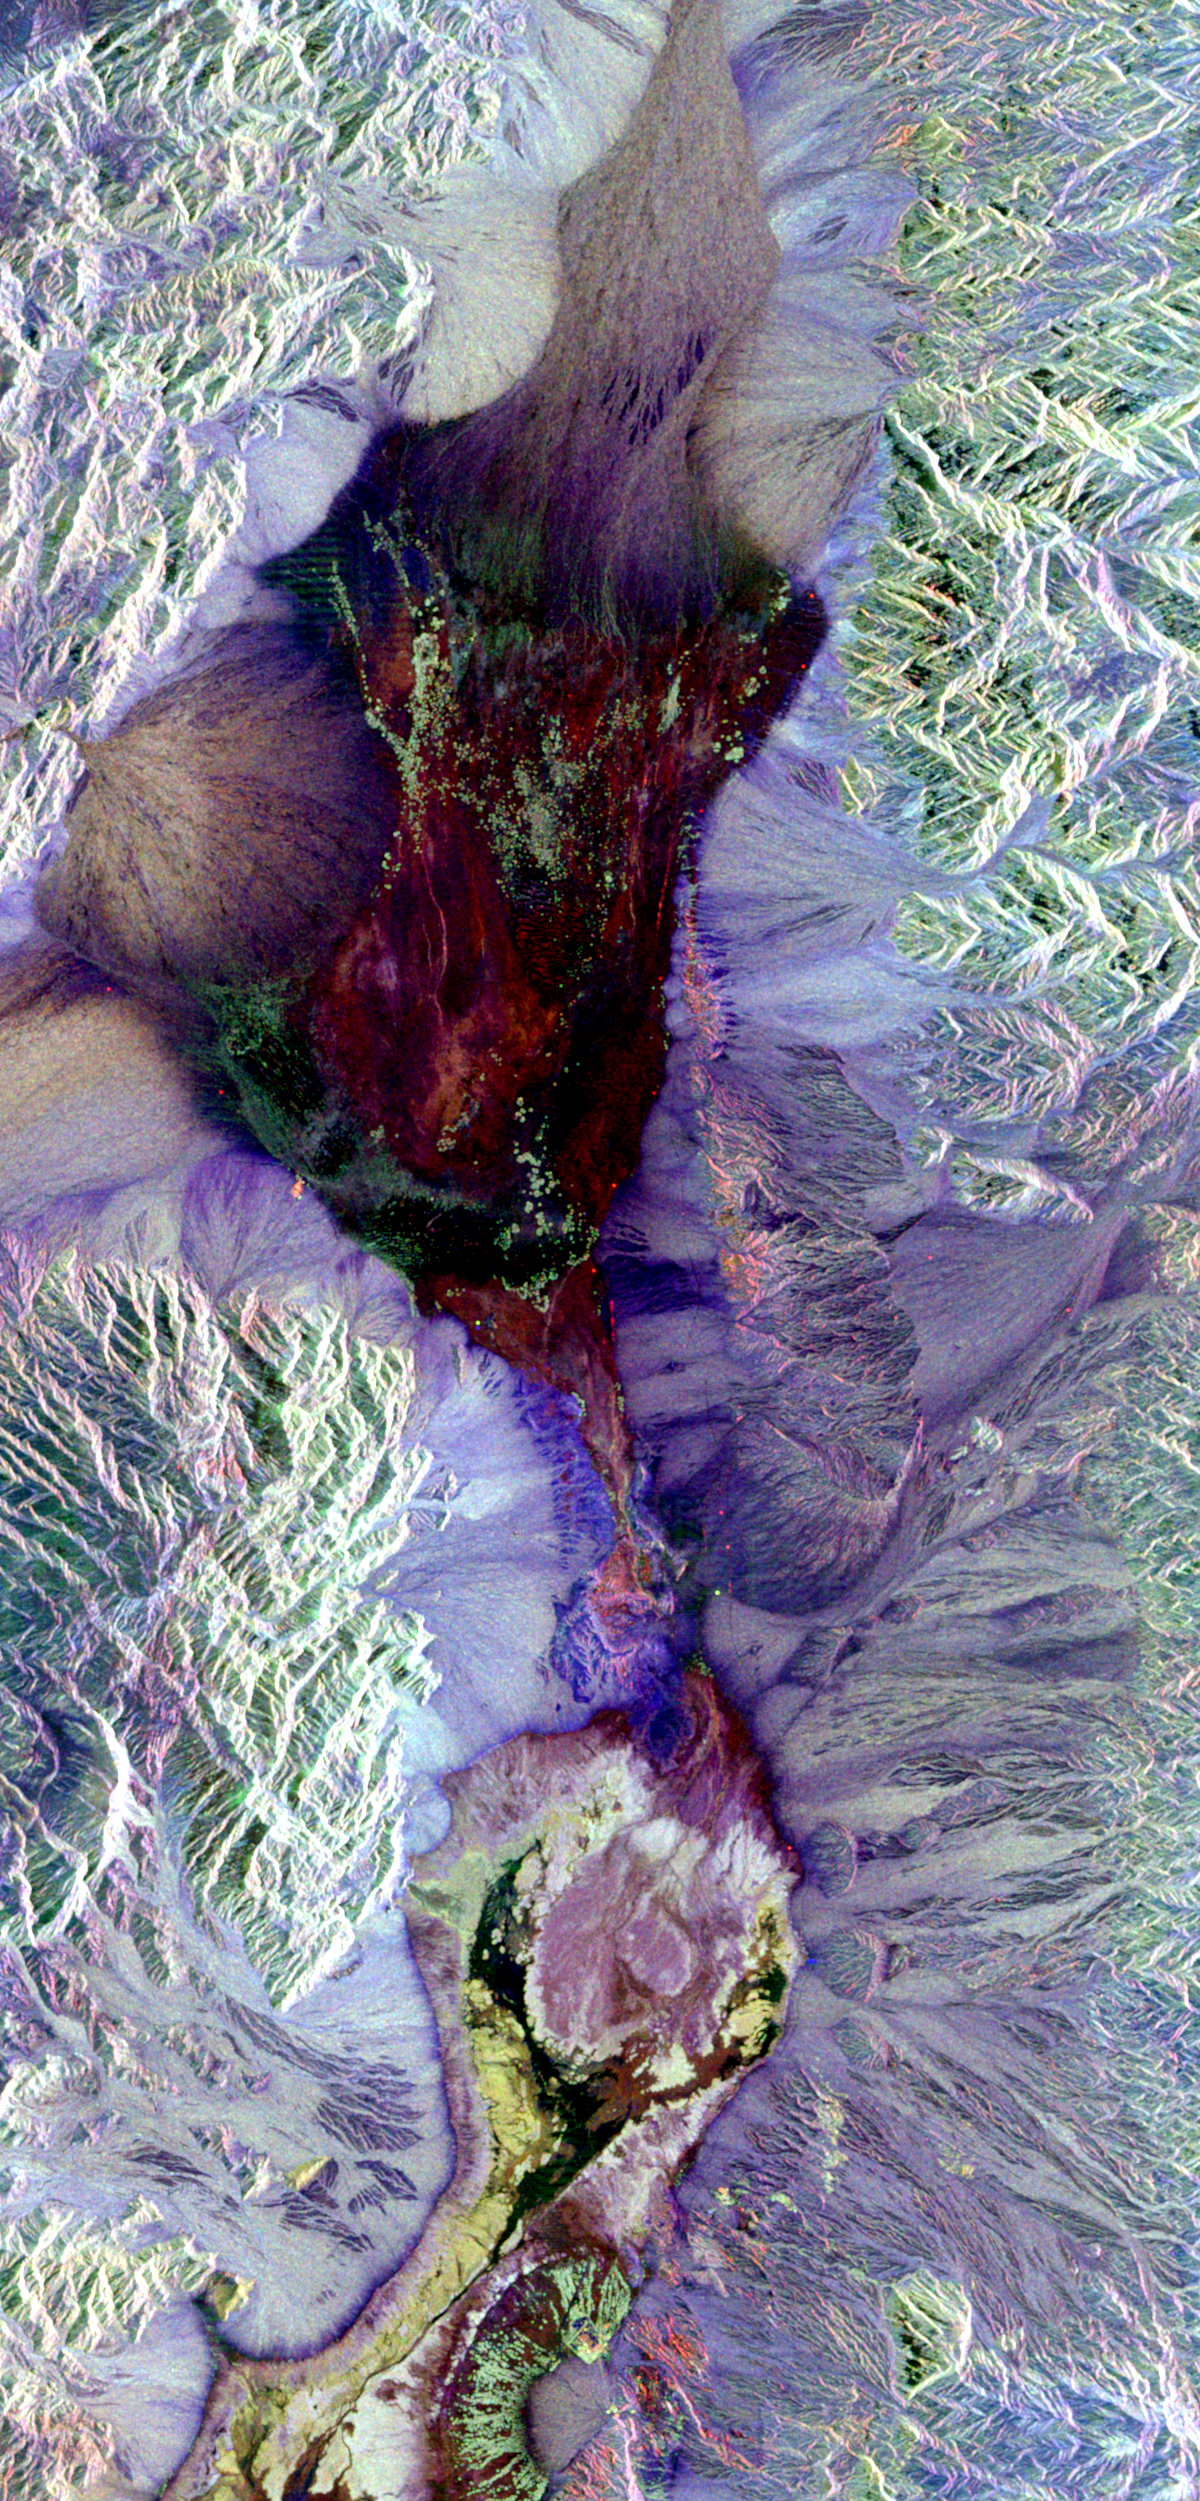

Color Image of Death Valley, California from SIR-C

This radar image shows the area of Death Valley, California and the different surface types in the area. Radar is sensitive to surface roughness with rough areas showing up brighter than smooth areas, which appear dark. This is seen in the contrast between the bright mountains that surround the dark, smooth basins and valleys of Death Valley. The image shows Furnace Creek alluvial fan (green crescent feature) at the far right, and the sand dunes near Stove Pipe Wells at the center. Alluvial fans are gravel deposits that wash down from the mountains over time. Several other alluvial fans (semicircular features) can be seen along the mountain fronts in this image. The dark wrench-shaped feature between Furnace Creek fan and the dunes is a smooth flood-plain which encloses Cottonball Basin. Elevations in the valley range from 70 meters (230 feet) below sea level, the lowest in the United States, to more than 3,300 meters (10,800 feet) above sea level. Scientists are using these radar data to help answer a number of different questions about Earth’s geology including how alluvial fans form and change through time in response to climatic changes and earthquakes. The image is centered at 36.629 degrees north latitude, 117.069 degrees west longitude. Colors in the image represent different radar channels as follows: red =L-band horizontally polarized transmitted, horizontally polarized received (LHH); green =L-band horizontally transmitted, vertically received (LHV) and blue = CHV.

SIR-C/X-SAR is part of NASA’s Mission to Planet Earth. The radars illuminate Earth with microwaves allowing detailed observations at any time, regardless of weather or sunlight conditions. SIR-C/X-SAR uses three microwave wavelengths: L-band (24 cm), C-band (6 cm) and X-band (3 cm). The multi-frequency data will be used by the international scientific community to better understand the global environment and how it is changing. The SIR-C/X-SAR data, complemented by aircraft and ground studies, will give scientists clearer insights into those environmental changes which are caused by nature and those changes which are induced by human activity. SIR-C was developed by NASA’s Jet Propulsion Laboratory. X-SAR was developed by the Dornier and Alenia Spazio companies for the German space agency, Deutsche Agentur fuer Raumfahrtangelegenheiten (DARA), and the Italian space agency, Agenzia Spaziale Italiana (ASI).

Credit: NASA/JPL